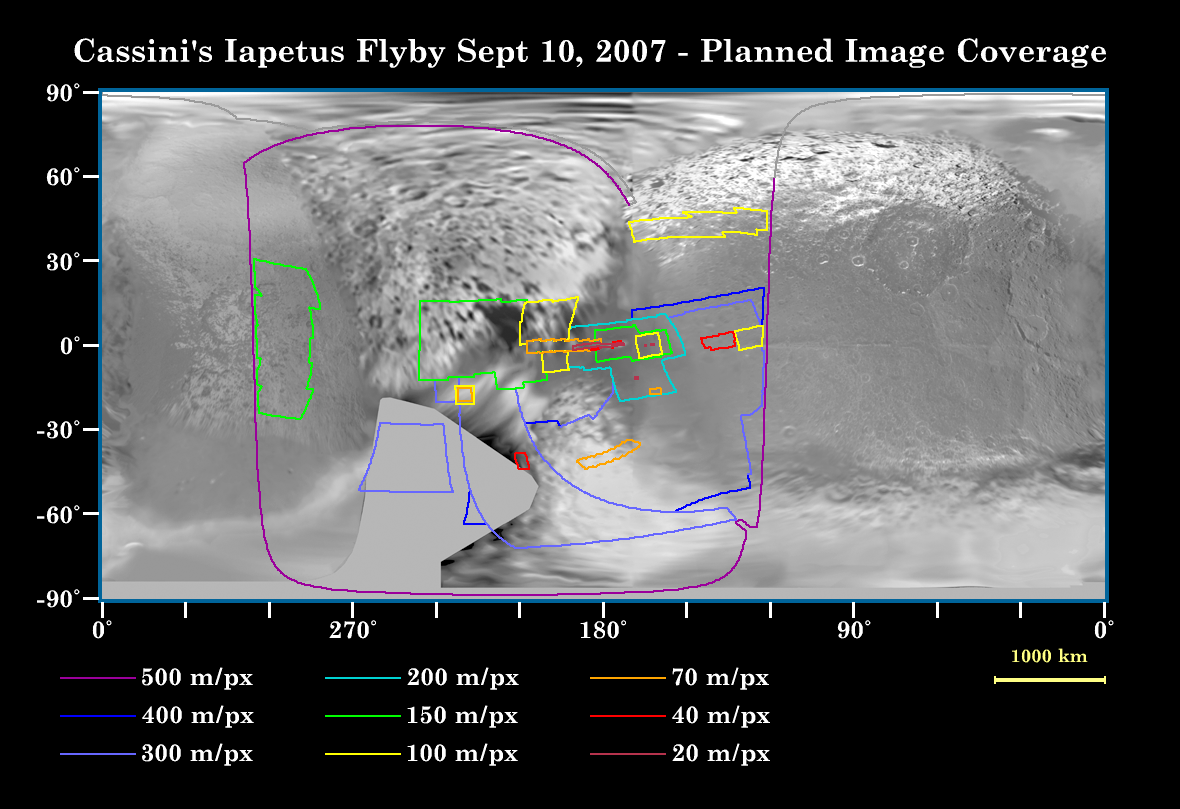

Eyes on Iapetus!

This map of the surface of Iapetus, generated from images taken by NASA’s Cassini and Voyager spacecraft, illustrates the imaging coverage planned for Cassini’s very close flyby of the two-toned moon on Sept. 10, 2007. This flyby will be Cassini’s only close approach to Iapetus (1,468 kilometers, or 912 miles across) during the entire planned mission.

At closest approach, Cassini will be 1,640 kilometers (1,020 miles) above the surface of Iapetus. The spacecraft will pass the moon at a speed of about 2.4 kilometers (1.5 miles) per second–a relatively leisurely pace that will allow plenty of time for the scientific instruments on board to collect massive amounts of data.

Cassini’s previous encounter with Iapetus, on Dec. 31, 2004, focused on the mysterious territory in Cassini Regio, the region blanketed by dark material that covers most of the moon’s leading hemisphere. The upcoming encounter will be primarily concerned with terrain farther west, in the important transition region between Cassini Regio and the bright trailing hemisphere. Scientists hope to learn a great deal more about the composition of the materials that compose the surface of Iapetus during this encounter.

Another area of focus is the large equatorial ridge that overlies the moon’s equator (see PIA06166). The ridge reaches 20 kilometers (12 miles) high in some places and extends over 1,300 kilometers (808 miles) in length. No other moon in the solar system has a geological feature like this striking ridge. The tallest mountains on the ridge rival Olympus Mons on Mars, which is approximately three times the height of Mt. Everest. Such giant mountains are a surprising feature for such a small body as Iapetus, which is nearly five times smaller than Mars and nearly nine times smaller than Earth.

Colored lines on the map enclose regions that will be covered at different imaging scales as Cassini encounters Iapetus. The highest expected resolution of Cassini images from this flyby is about 20 meters (65 feet) per pixel–significantly higher than the 2004 encounter.

The Cassini-Huygens mission is a cooperative project of NASA, the European Space Agency and the Italian Space Agency. The Jet Propulsion Laboratory, a division of the California Institute of Technology in Pasadena, manages the mission for NASA’s Science Mission Directorate, Washington, D.C. The Cassini orbiter and its two onboard cameras were designed, developed and assembled at JPL. The imaging operations center is based at the Space Science Institute in Boulder, Colo.

Credit: NASA/JPL/Space Science Institute